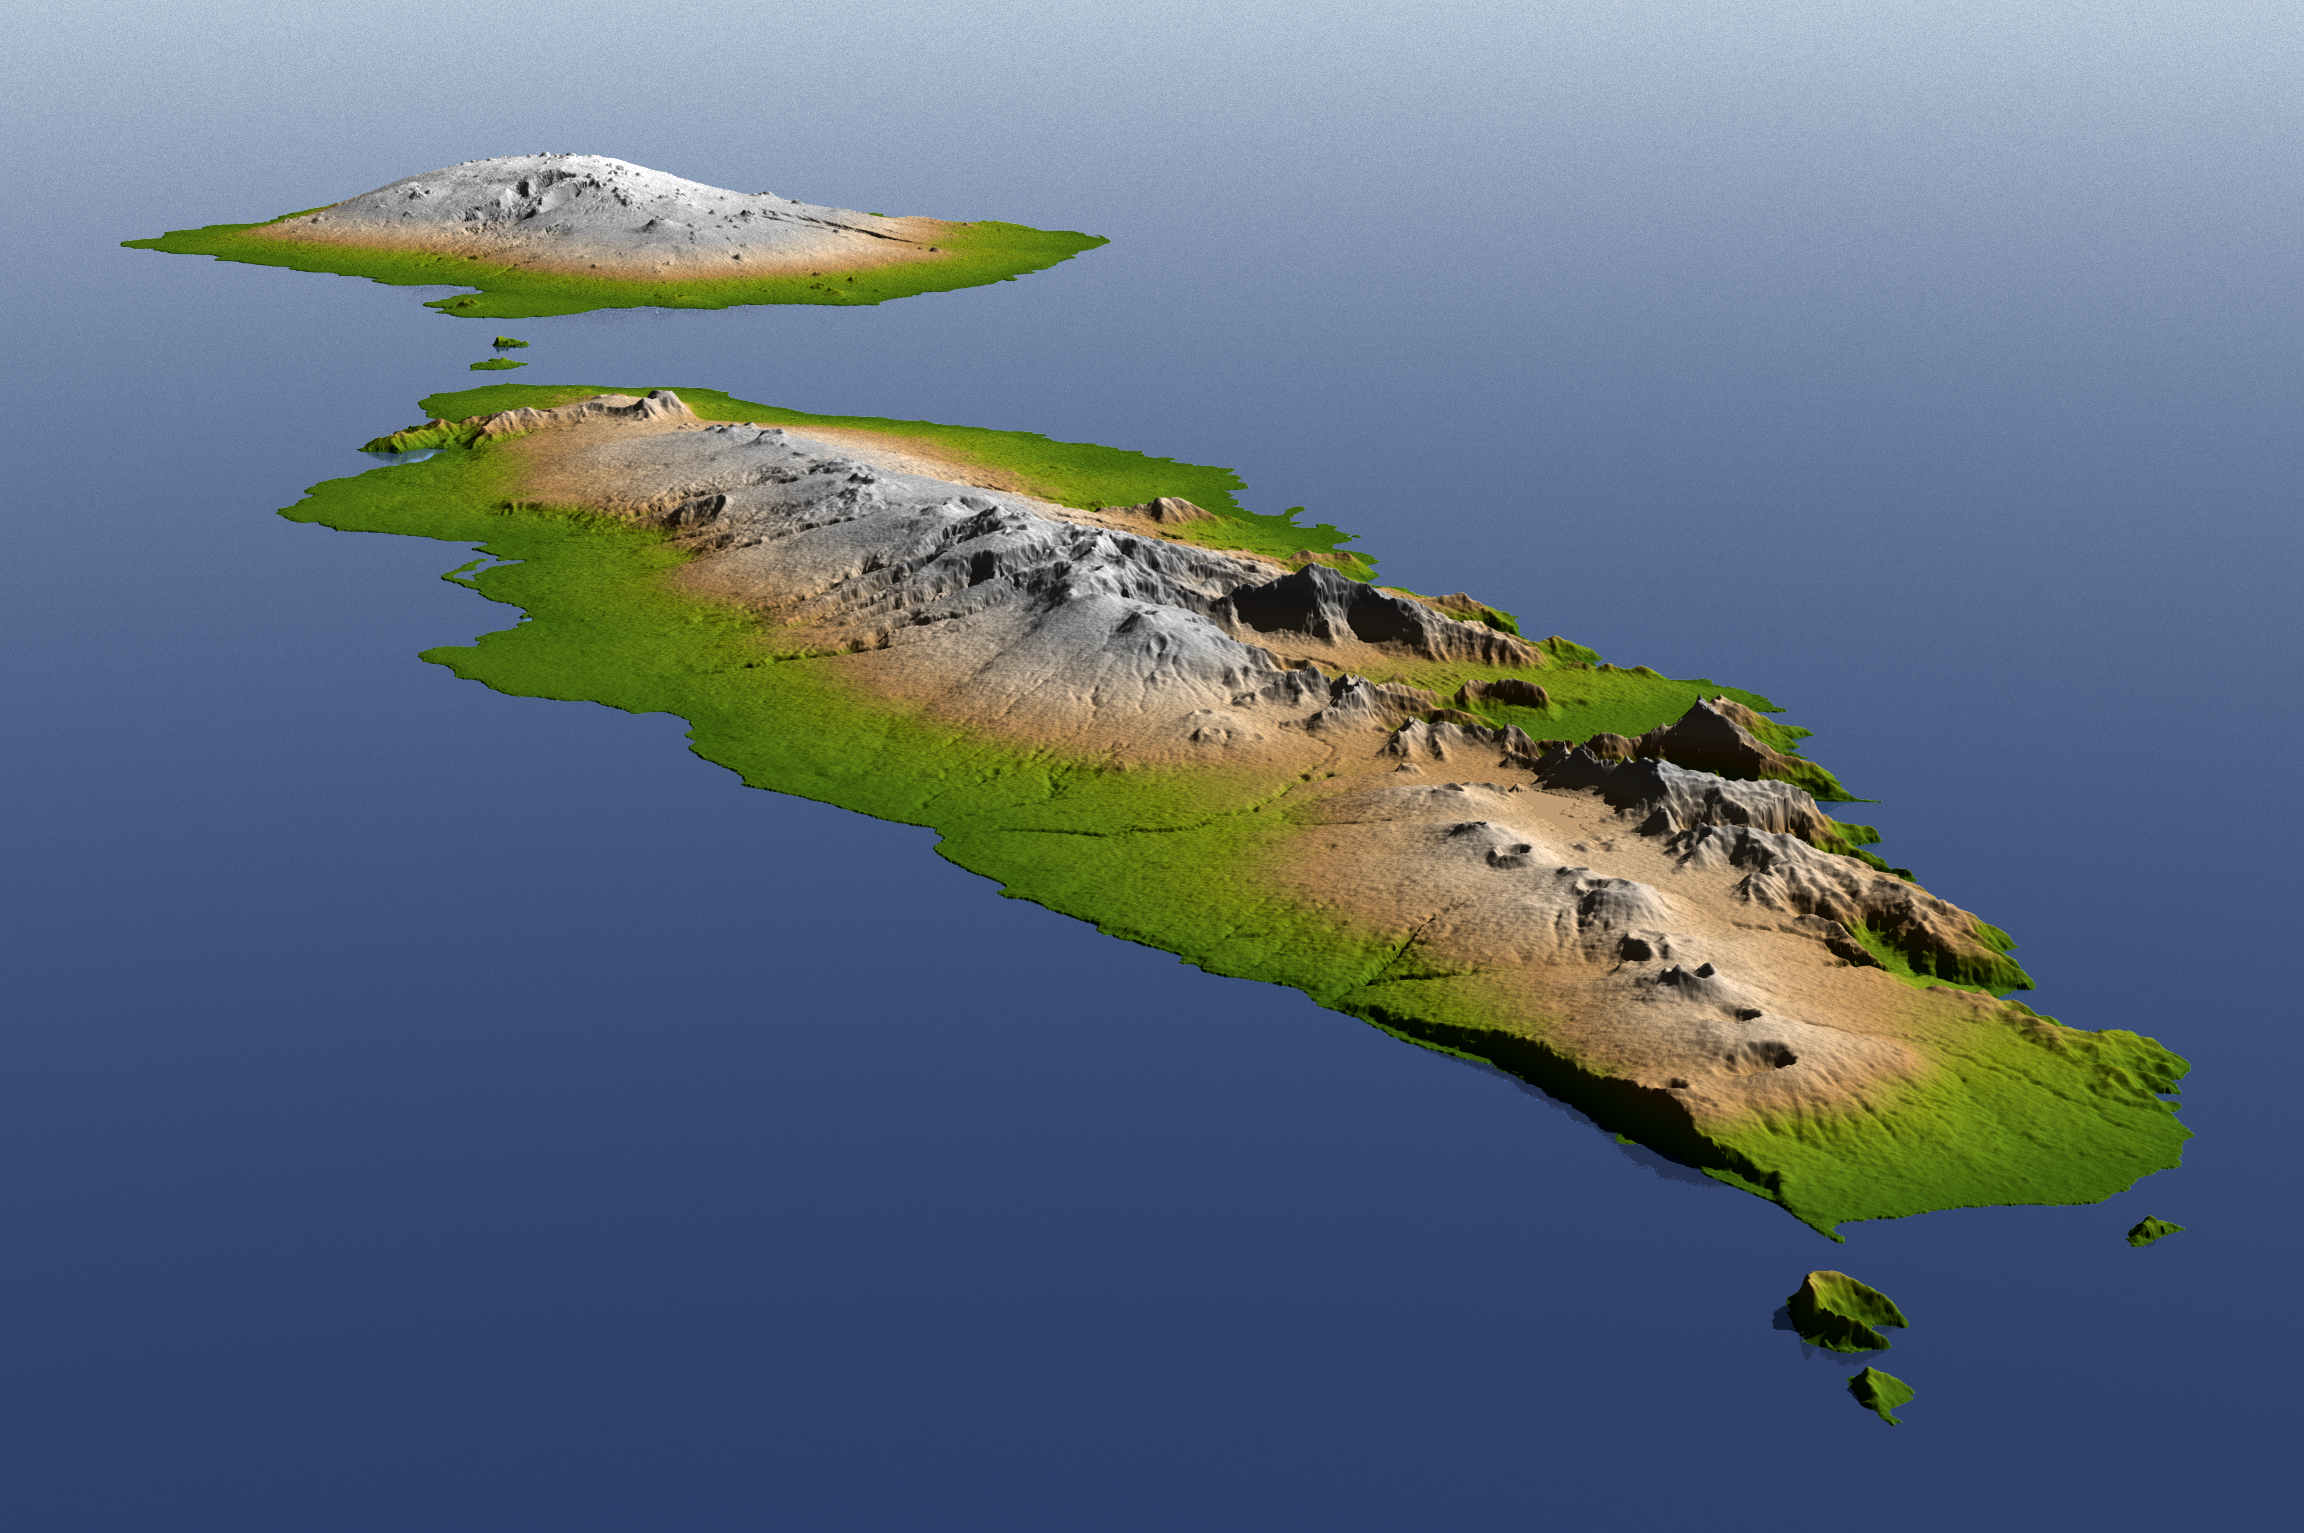

Independent State of Samoa, Shaded Relief and Colored Height

The topography of Savai’i (background) and Upolu (foreground), the two large islands of the Independent State of Samoa, is well shown in this color-coded perspective view generated with digital elevation data from the Shuttle Radar Topography Mission (SRTM).

The Samoan Islands are a product of volcanism, which is primarily evidenced by numerous volcanic cones, many of which are seen in this view. Tropical rainfall has deeply eroded parts of these islands, but most of the land surface is depositional: the product of lava flows, some of which have occurred in historic times. The total area of these islands is about 2,800 square kilometers (about 1,000 square miles). The highest point in Samoa is Mauga Silisili on Savai’i (1,858 meters, or 6,096 feet).

On September 29, 2009, a tsunami generated by a major undersea earthquake located about 200 kilometers (120 miles) south of Samoa inundated villages on the southern coast of the islands with an ocean surge perhaps more than 3 meters (10 feet) deep. It also impacted the more heavily populated northern coasts with a surge measured at nearly 1.5 meters (4 feet) at the capital city Apia (on Upolu). Scores of casualties have been reported. Digital topographic data such as those produced by SRTM aid researchers and planners in predicting which coastal regions are at the most risk from such waves, as well as from the more common storm surges caused by tropical storms and even sea level rise.

Two visualization methods were combined to produce the image: shading and color coding of topographic height. The shaded image was derived by computing topographic slope in the northeast-southwest direction, so that northeast slopes appear bright and southwest slopes appear dark. Color coding is directly related to topographic height, with green at the lower elevations, rising through yellow and tan, to white at the highest elevations. The image was then projected using the elevation data to produce this perspective view, with the topography exaggerated by a factor of two.

Elevation data used in this image were acquired by the Shuttle Radar Topography Mission aboard the Space Shuttle Endeavour, launched on Feb. 11, 2000. SRTM used the same radar instrument that comprised the Spaceborne Imaging Radar-C/X-Band Synthetic Aperture Radar (SIR-C/X-SAR) that flew twice on the Space Shuttle Endeavour in 1994. SRTM was designed to collect 3-D measurements of Earth’s surface. To collect the 3-D data, engineers added a 60-meter (approximately 200-foot) mast, installed additional C-band and X-band antennas and improved tracking and navigation devices. The mission is a cooperative project between NASA, the National Geospatial-Intelligence Agency (NGA) of the U.S. Department of Defense and the German and Italian space agencies. It is managed by NASA’s Jet Propulsion Laboratory, Pasadena, Calif., for NASA’s Science Mission Directorate, Washington, D.C.

Location: 14 degrees South latitude, 172 degrees West longitude
Orientation: Northwest perspective view
Size: approximately 150 by 75 kilometers (100 by 50 miles)
SRTM Data Acquired: February 2000

Credit: NASA/JPL/NGA